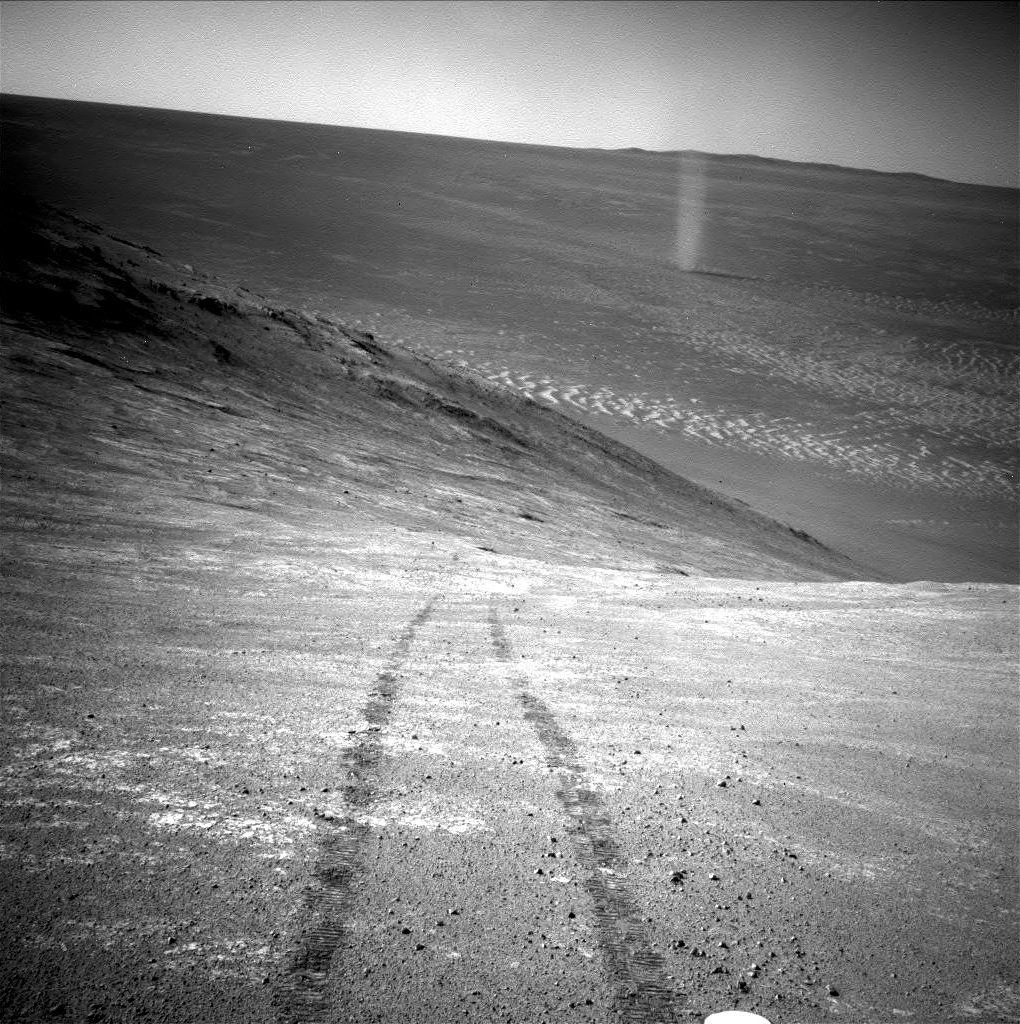

Opportunity’s Devilish View from on High

From its perch high on a ridge, NASA’s Mars Exploration Rover Opportunity recorded this image of a Martian dust devil twisting through the valley below. The view looks back at the rover’s tracks leading up the north-facing slope of “Knudsen Ridge,” which forms part of the southern edge of “Marathon Valley.”

Opportunity took the image using its navigation camera (Navcam) on March 31, 2016, during the 4,332nd Martian day, or sol, of the rover’s work on Mars.

Dust devils were a common sight for Opportunity’s twin rover, Spirit, in its outpost at Gusev Crater. Dust devils have been an uncommon sight for Opportunity though.

Just as on Earth, a dust devil is created by a rising, rotating column of hot air. When the column whirls fast enough, it picks up tiny grains of dust from the ground, making the vortex visible.

During the uphill drive to reach the top of Knudsen Ridge, Opportunity’s tilt reached 32 degrees, the steepest ever for any rover on Mars.

NASA’s Jet Propulsion Laboratory, a division of the California Institute of Technology in Pasadena, manages the Mars Exploration Rover Project for NASA’s Science Mission Directorate, Washington.

Credit: NASA/JPL-Caltech